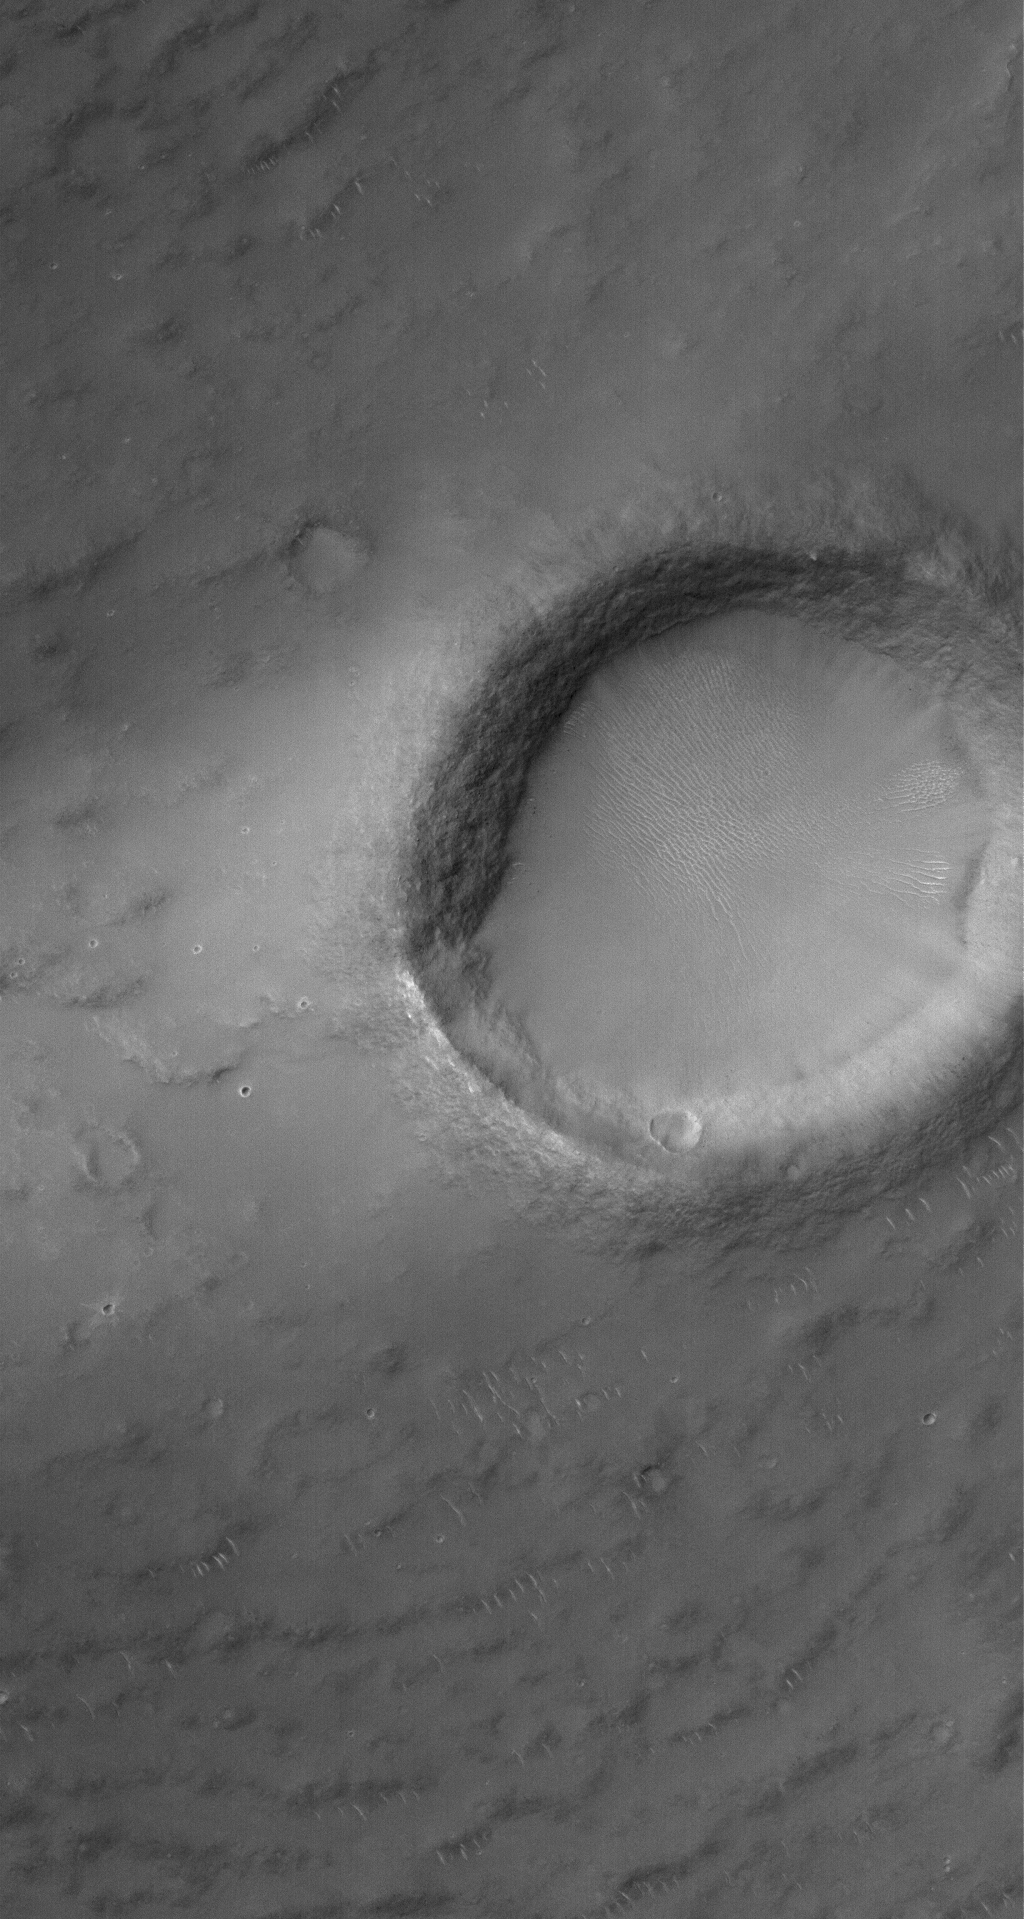

Syrtis Crater

10 February 2006
This Mars Global Surveyor (MGS) Mars Orbiter Camera (MOC) image shows a crater that is approximately 2 km in diameter in south central Syrtis Major Planum. The image also captures a portion of the light-toned wind streak formed in the lee (to the left) of the crater. The wind streak is likely composed of a thin coating of dust.

Location near: 1.9°N, 294.0°W
Image width: ~3 km (~1.9 mi)
Illumination from: upper left
Season: Northern Summer

Credit: NASA/JPL/Malin Space Science Systems